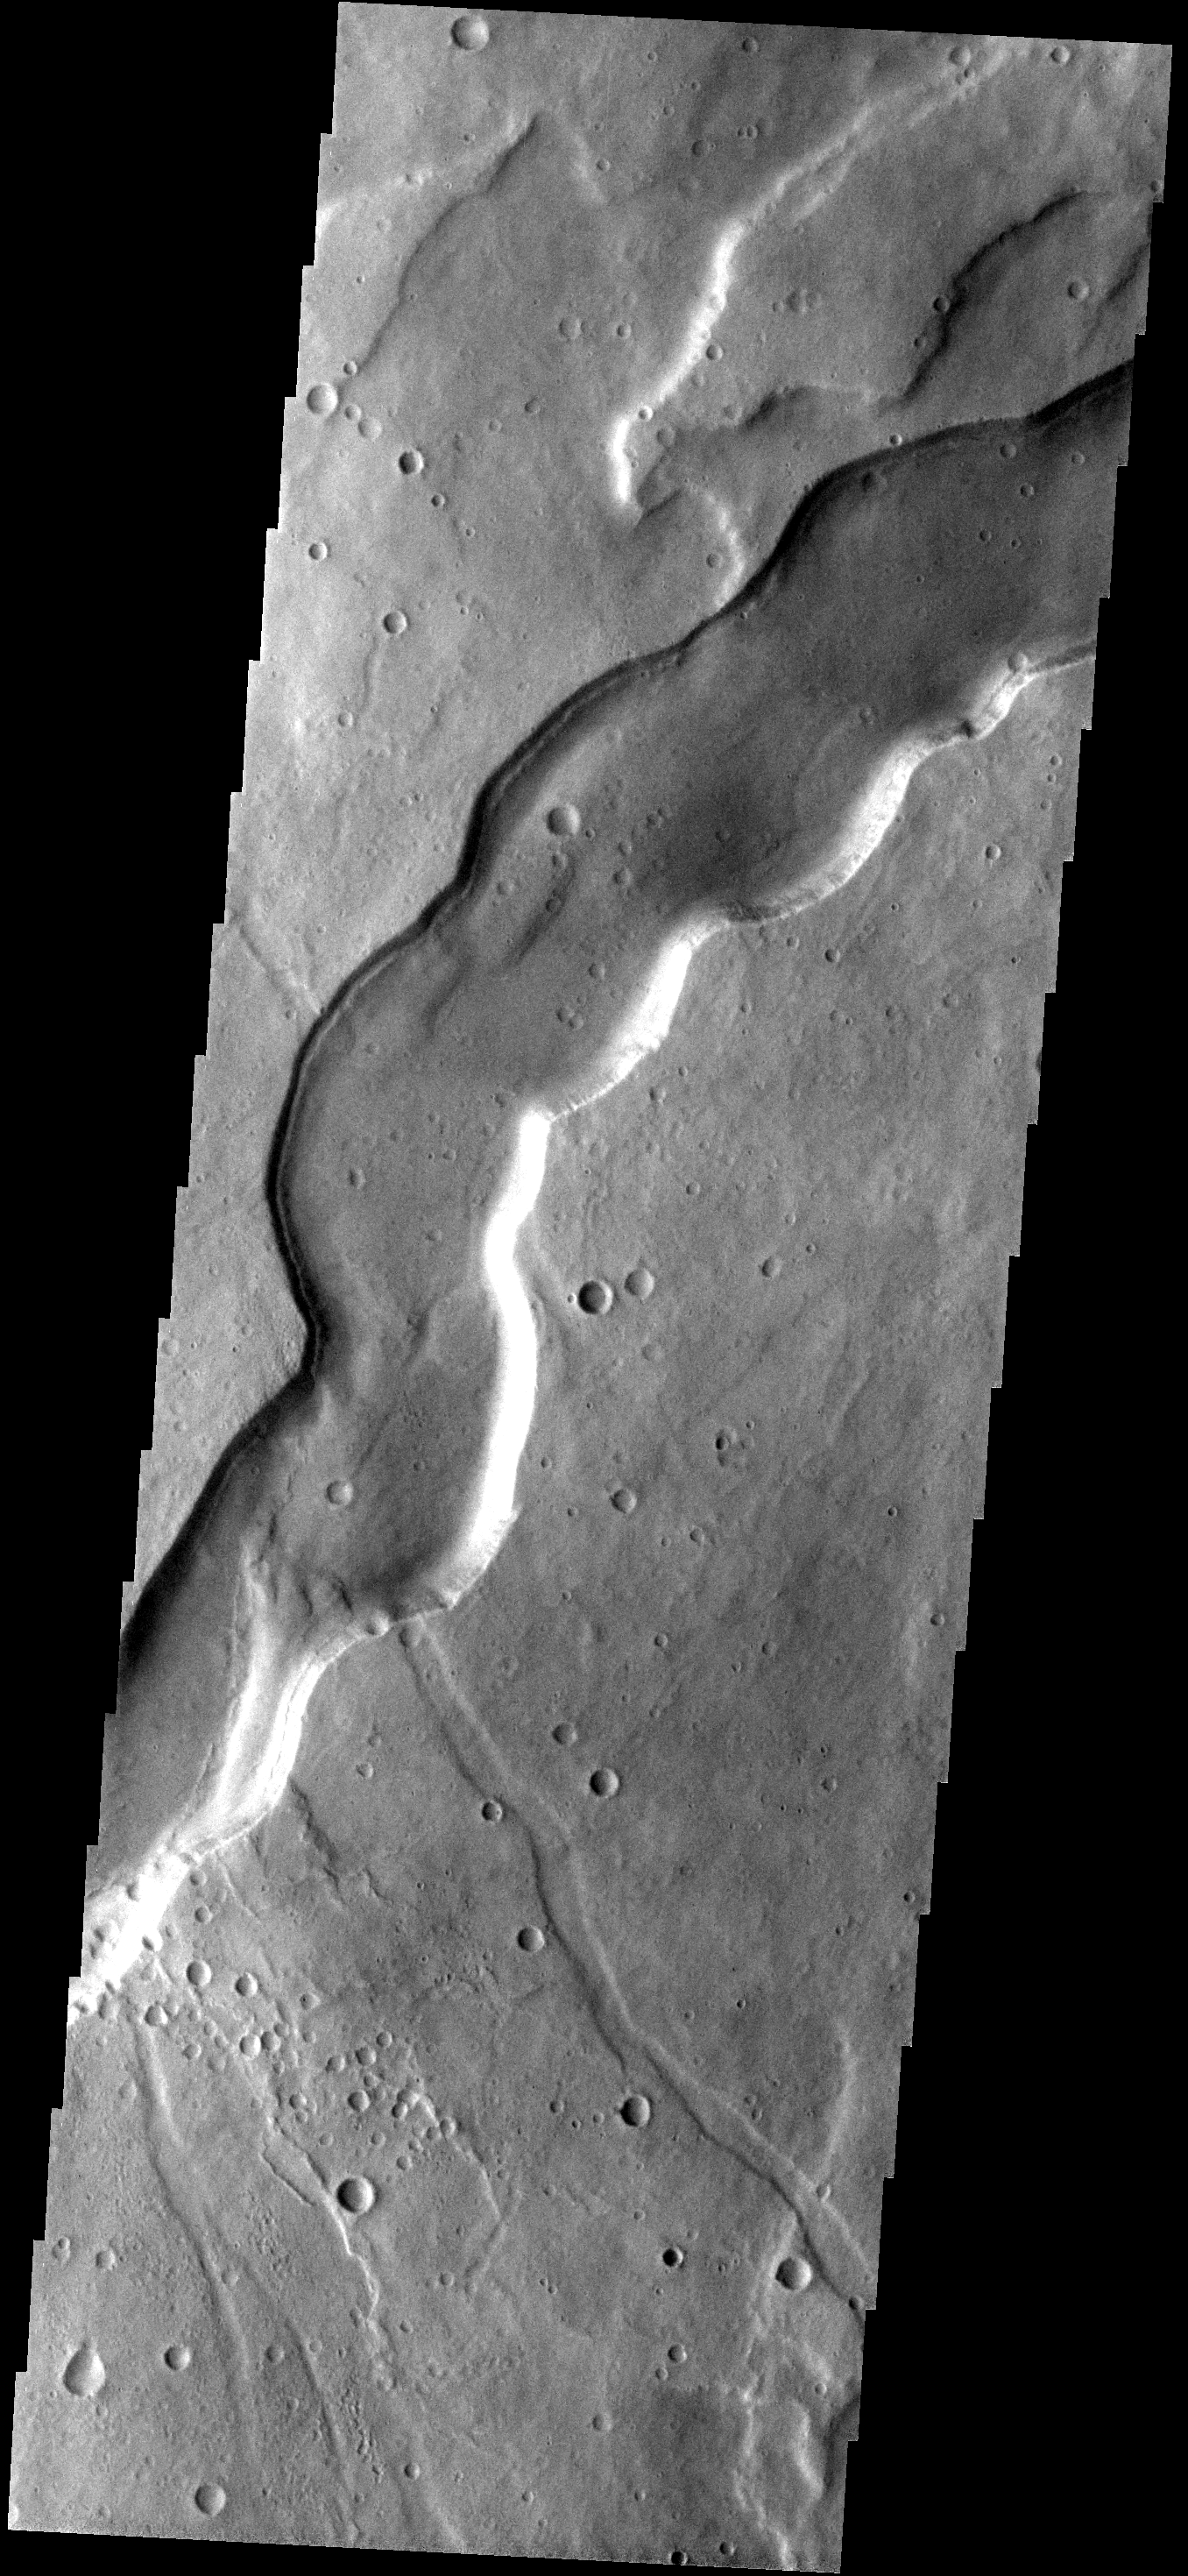

Channel

This broad channel is located on the flank of Tyrrhena Patera, an old volcano in the southern hemisphere of Mars.

Image information: VIS instrument. Latitude -22.4N, Longitude 105.7E. 17 meter/pixel resolution.

Please see the THEMIS Data Citation Note for details on crediting THEMIS images.

Note: this THEMIS visual image has not been radiometrically nor geometrically calibrated for this preliminary release. An empirical correction has been performed to remove instrumental effects. A linear shift has been applied in the cross-track and down-track direction to approximate spacecraft and planetary motion. Fully calibrated and geometrically projected images will be released through the Planetary Data System in accordance with Project policies at a later time.

NASA’s Jet Propulsion Laboratory manages the 2001 Mars Odyssey mission for NASA’s Office of Space Science, Washington, D.C. The Thermal Emission Imaging System (THEMIS) was developed by Arizona State University, Tempe, in collaboration with Raytheon Santa Barbara Remote Sensing. The THEMIS investigation is led by Dr. Philip Christensen at Arizona State University. Lockheed Martin Astronautics, Denver, is the prime contractor for the Odyssey project, and developed and built the orbiter. Mission operations are conducted jointly from Lockheed Martin and from JPL, a division of the California Institute of Technology in Pasadena.

Credit: NASA/JPL/ASU